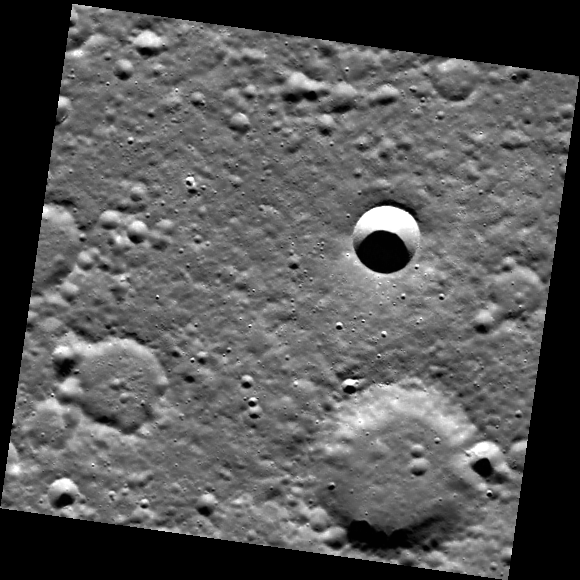

Crater Degradation

The craters in this scene span a variety of degradation states. The sharp-looking crater near the center of the image has not undergone significant infilling or degradation, unlike the larger craters to the south. Its appearance indicates that it is relatively younger than these larger craters.

This image was acquired as part of MDIS’s high-resolution surface morphology base map. The surface morphology base map will cover more than 90% of Mercury’s surface with an average resolution of 250 meters/pixel (0.16 miles/pixel or 820 feet/pixel). Images acquired for the surface morphology base map typically have off-vertical Sun angles (i.e., high incidence angles) and visible shadows so as to reveal clearly the topographic form of geologic features.

On March 17, 2011 (March 18, 2011, UTC), MESSENGER became the first spacecraft ever to orbit the planet Mercury. The mission is currently in its commissioning phase, during which spacecraft and instrument performance are verified through a series of specially designed checkout activities. In the course of the one-year primary mission, the spacecraft’s seven scientific instruments and radio science investigation will unravel the history and evolution of the Solar System’s innermost planet. Visit the Why Mercury? section of this website to learn more about the science questions that the MESSENGER mission has set out to answer.

Date acquired: May 22, 2011
Image Mission Elapsed Time (MET): 214546471
Image ID: 284201
Instrument: Wide Angle Camera (WAC) of the Mercury Dual Imaging System (MDIS)
WAC filter: 7 (748 nanometers)
Center Latitude: 72.15°
Center Longitude: 207.9° E
Resolution: 143 meters/pixel
Scale: The sharp crater near the image center is approximately 10 km (6 mi) in diameter.
Incidence Angle: 72.3°
Emission Angle: 0.2°
Phase Angle: 72.5°

These images are from MESSENGER, a NASA Discovery mission to conduct the first orbital study of the innermost planet, Mercury. For information regarding the use of images, see the MESSENGER image use policy.

Credit: NASA/Johns Hopkins University Applied Physics Laboratory/Carnegie Institution of Washington